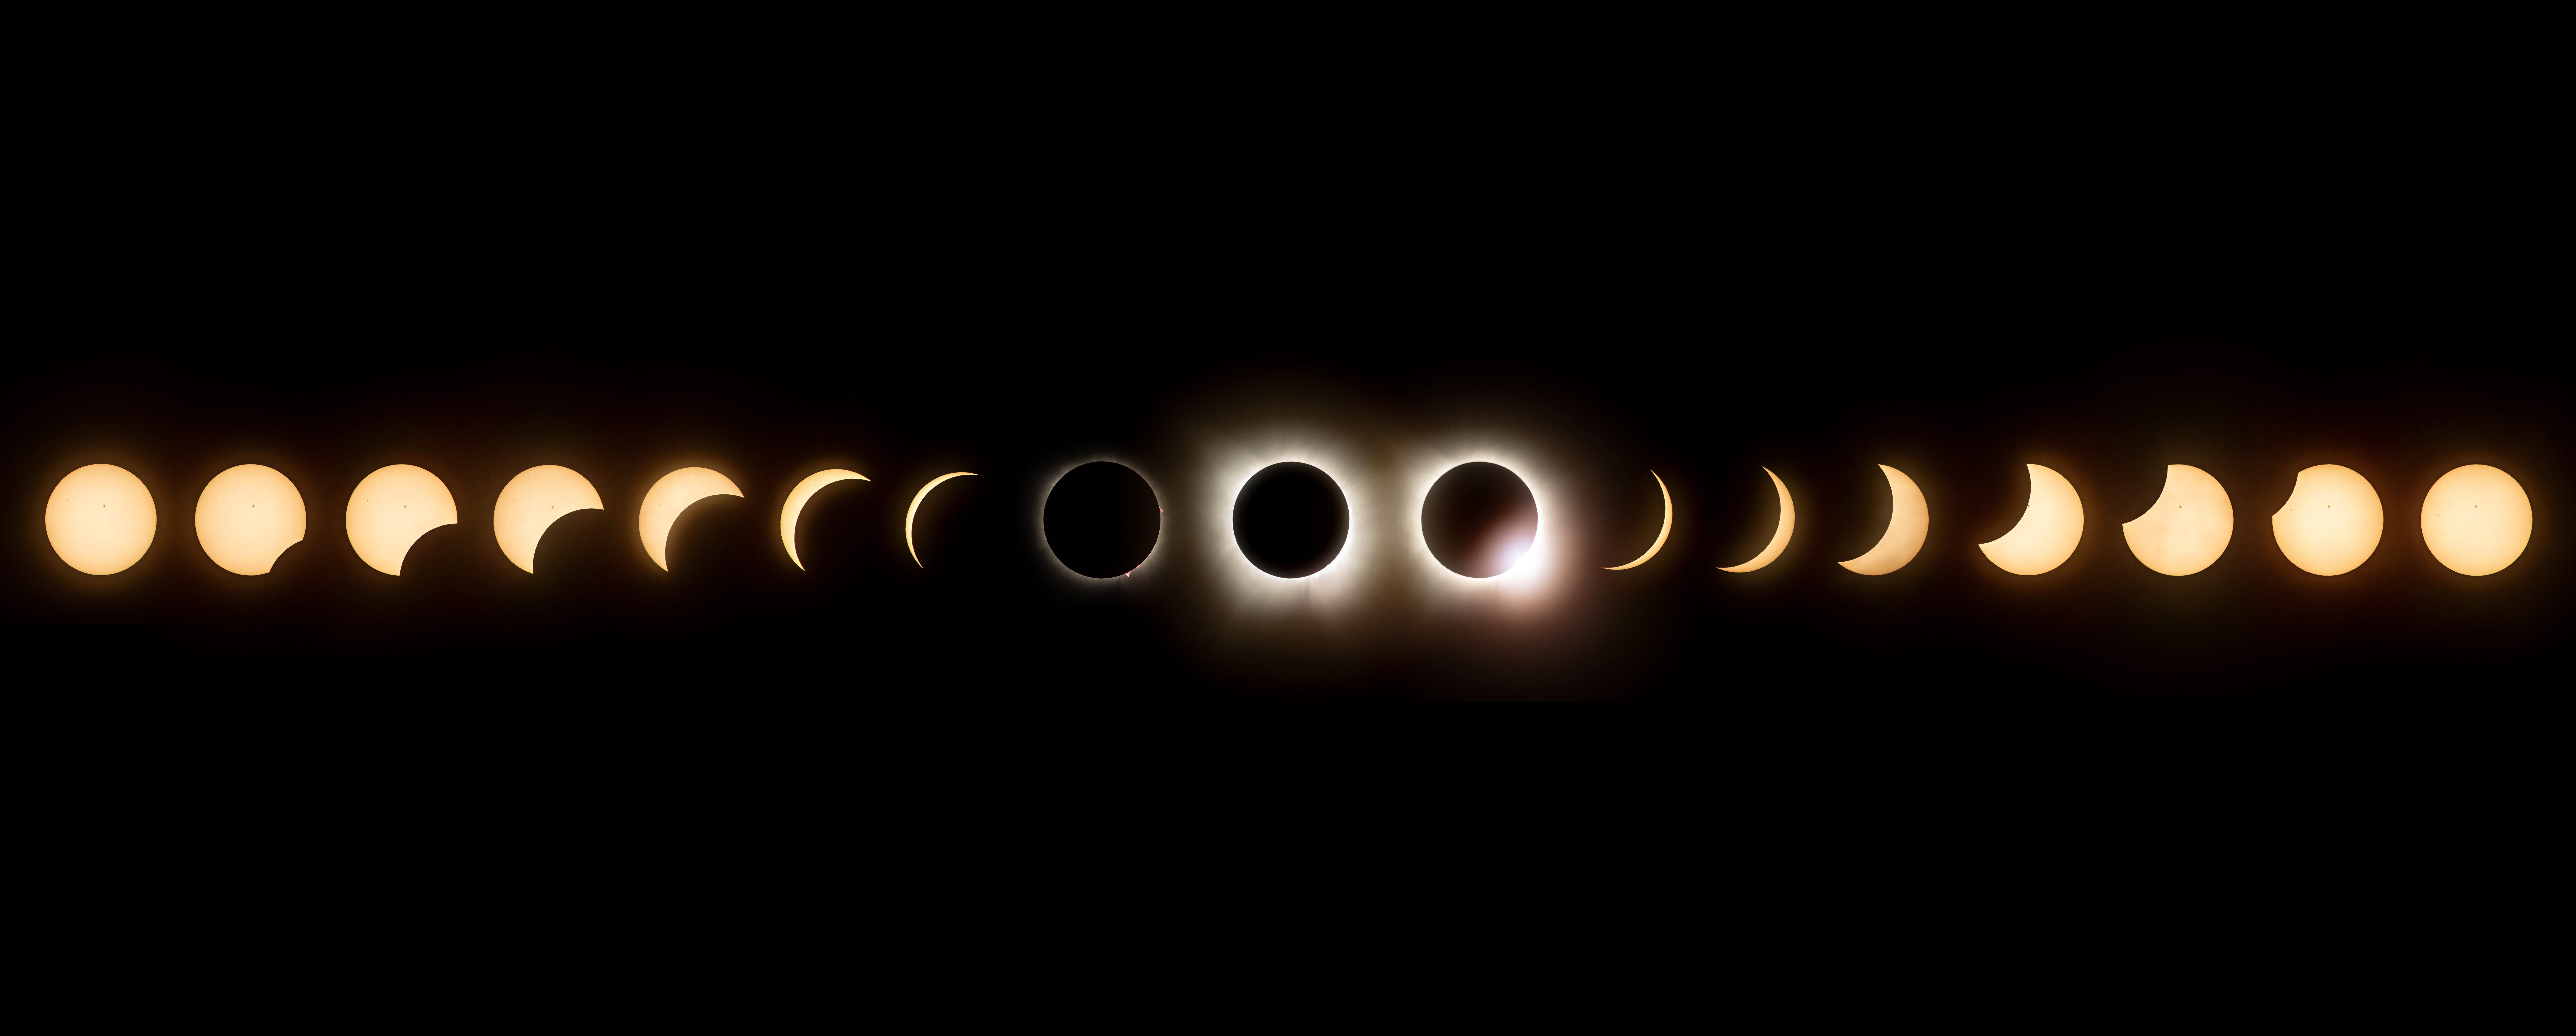

2024 Total Solar Eclipse-Composite

This composite image of seventeen images shows the progression of a total solar eclipse at the NASA's Glenn Research Center in Cleveland, Ohio on Monday, April 8, 2024. A total solar eclipse swept across a narrow portion of the North American continent from Mexico’s Pacific coast to the Atlantic coast of Newfoundland, Canada. A partial solar eclipse was visible across the entire North American continent along with parts of Central America and Europe.

Credit: NASA/GRC/Jordan Salkin